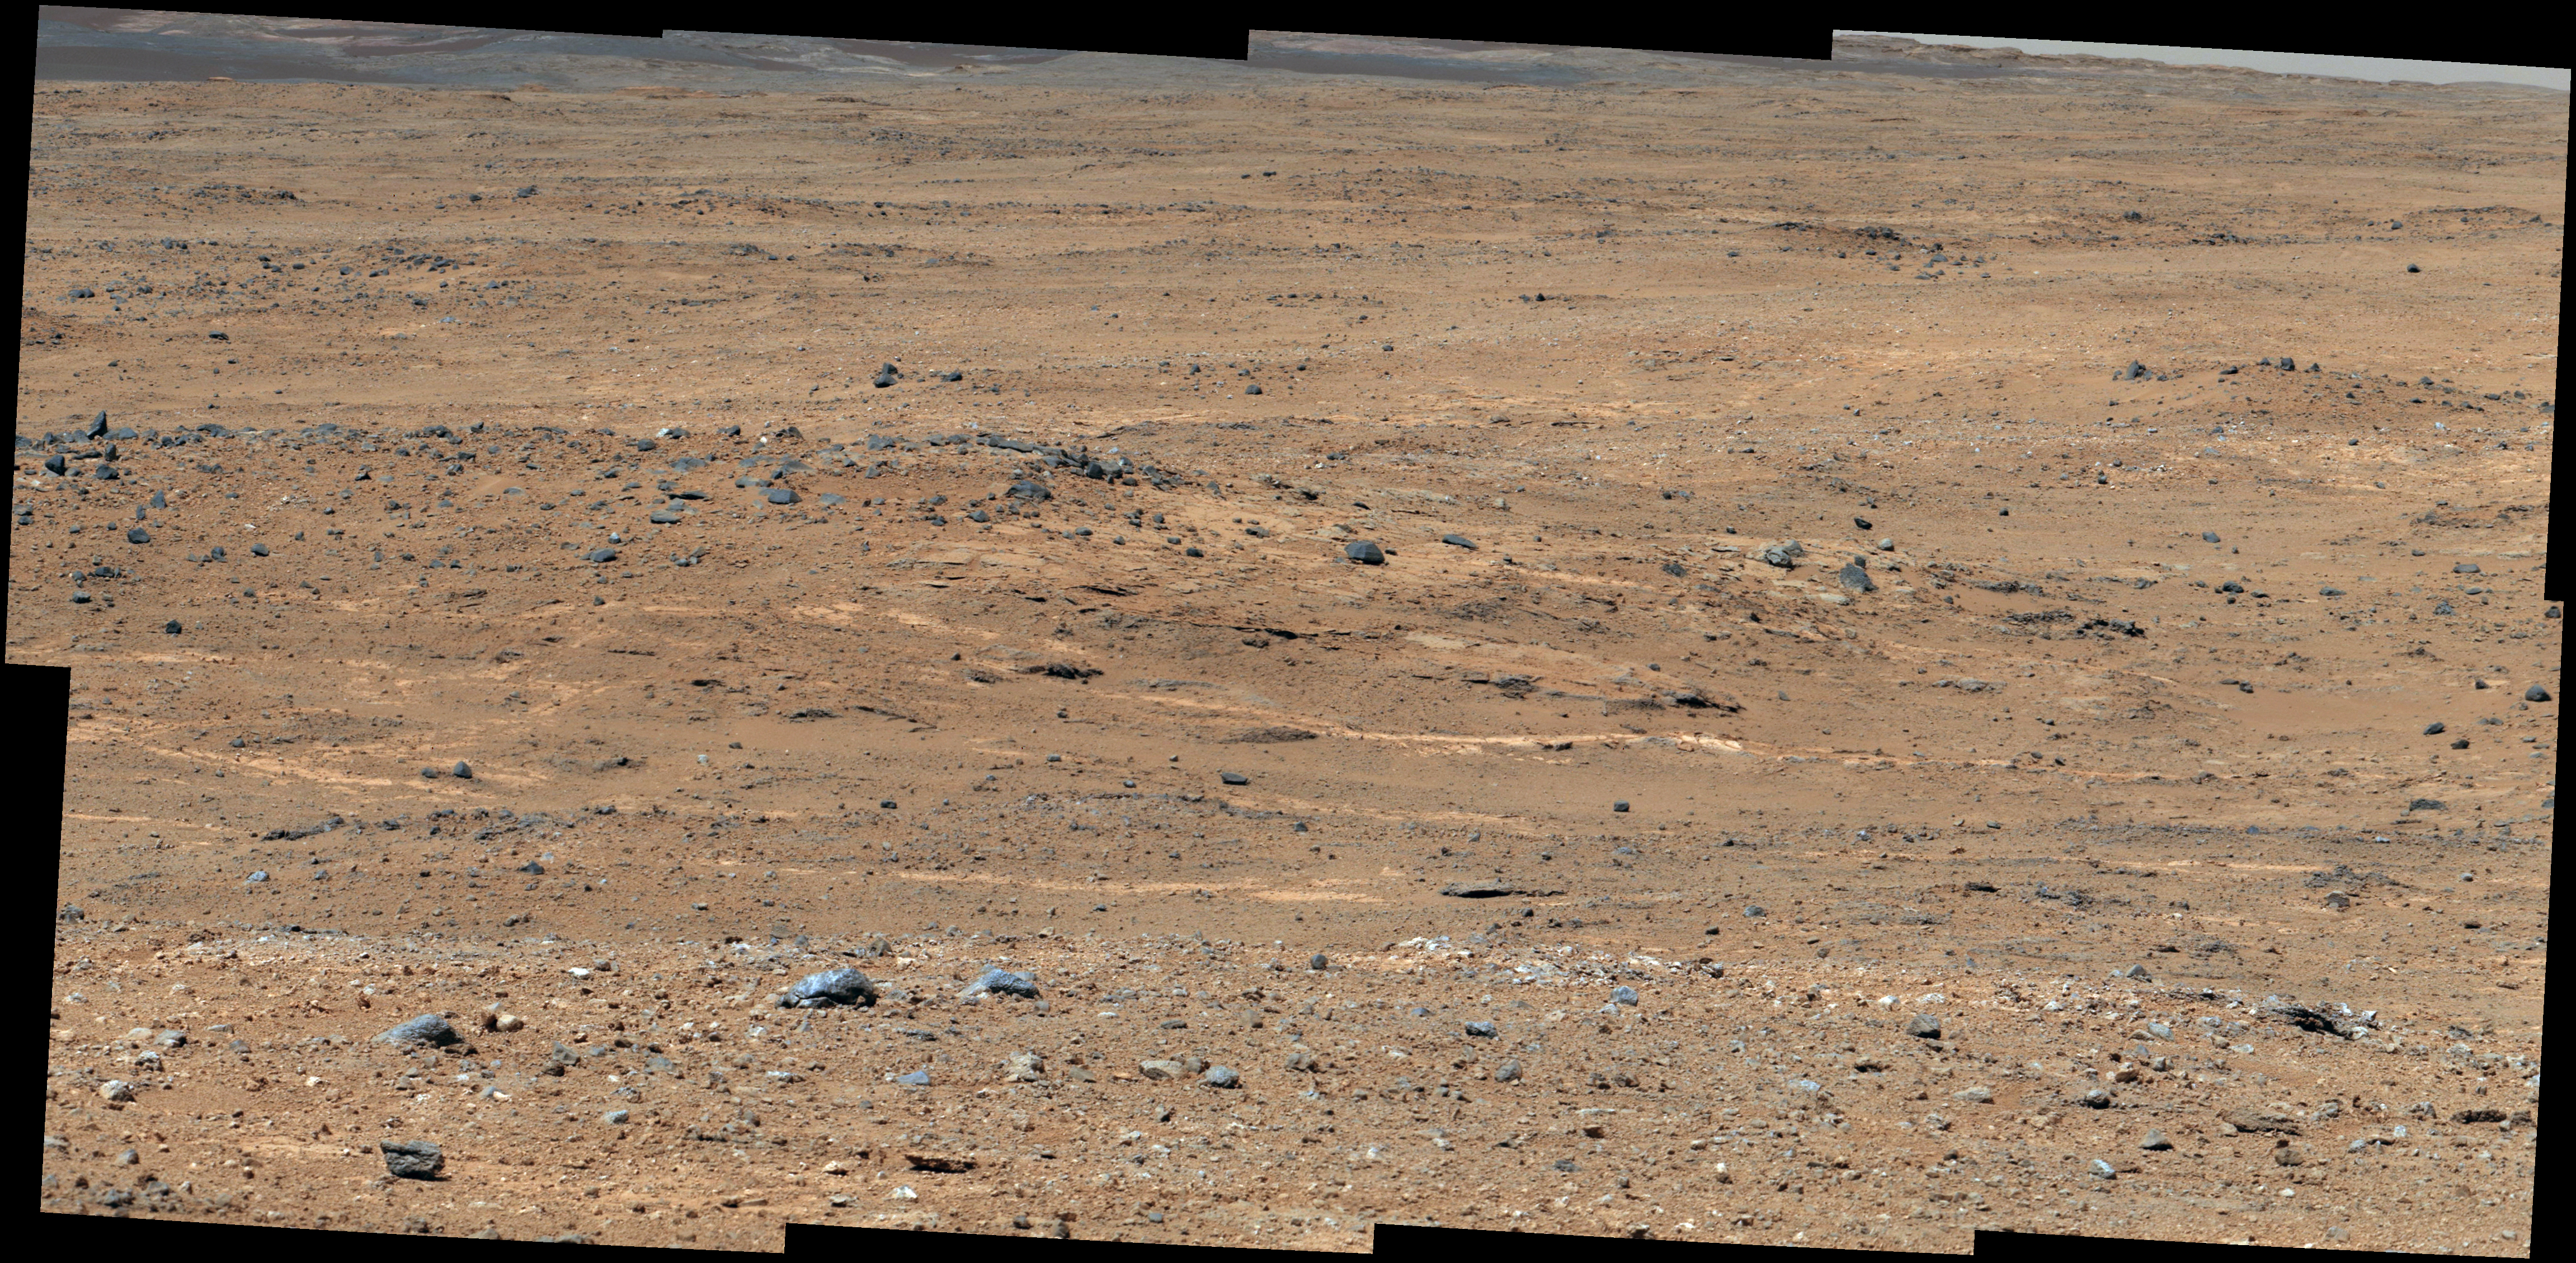

‘Darwin’ Outcrop at ‘Waypoint 1’ of Curiosity’s trek to Mount Sharp

Figure 1

An outcrop visible as light-toned streaks in the lower center of this image has been chosen as a place for NASA’s Mars rover Curiosity to study for a few days in September 2013. The pause for observations at this area, called “Waypoint 1,” is the first during the rover’s trek of many months from the “Glenelg” area where it worked for the first half of 2013 to an entry point to the lower layers of Mount Sharp. This pale outcrop is informally named “Darwin.”

The view is a mosaic of images taken by the telephoto-lens camera of the Mast Camera (Mastcam) on Curiosity during the 387th Martian day, or sol, of Curiosity’s work on Mars (Sept. 7, 2013). The rover’s position was on a rise called “Panorama Point,” and the view looks southwestward. The Sol 387 position was at the endpoint of the mission’s longest-yet drive, 464 feet or 141.5 meters on Sol 385, and before a Sol 388 drive to the top of the rise.

Colors in the image have been white-balanced, showing what the rocks would look like if they were under Earth’s sky. Figure 1 includes a 4-meter scale bar (13 feet) to indicate the size of features in the Darwin area.

Waypoint 1 is the first of a few waypoint stops planned along the route to the Mount Sharp entry point. Studies at these waypoints are intended to help researchers trace how the rocks at Glenelg, where the mission found evidence of an ancient habitable environment, are related to the lower layers of Mount Sharp, where scientists hope to learn more about habitable environments and major changes in environmental conditions.

Curiosity finished more than six months of investigations in the Glenelg area in early July 2013 and began the drive of about 5.3 miles (8.6 kilometers) from Glenelg to the Mount Sharp entry point. Waypoint 1 is about one-fifth of the way along the route plotted with the use of images taken from orbit.

Malin Space Science Systems, San Diego, built and operates Mastcam. NASA’s Jet Propulsion Laboratory manages the Mars Science Laboratory mission and the mission’s Curiosity rover for NASA’s Science Mission Directorate in Washington. The rover was designed, developed and assembled at JPL, a division of the California Institute of Technology in Pasadena.

Credit: NASA/JPL-Caltech/MSSS